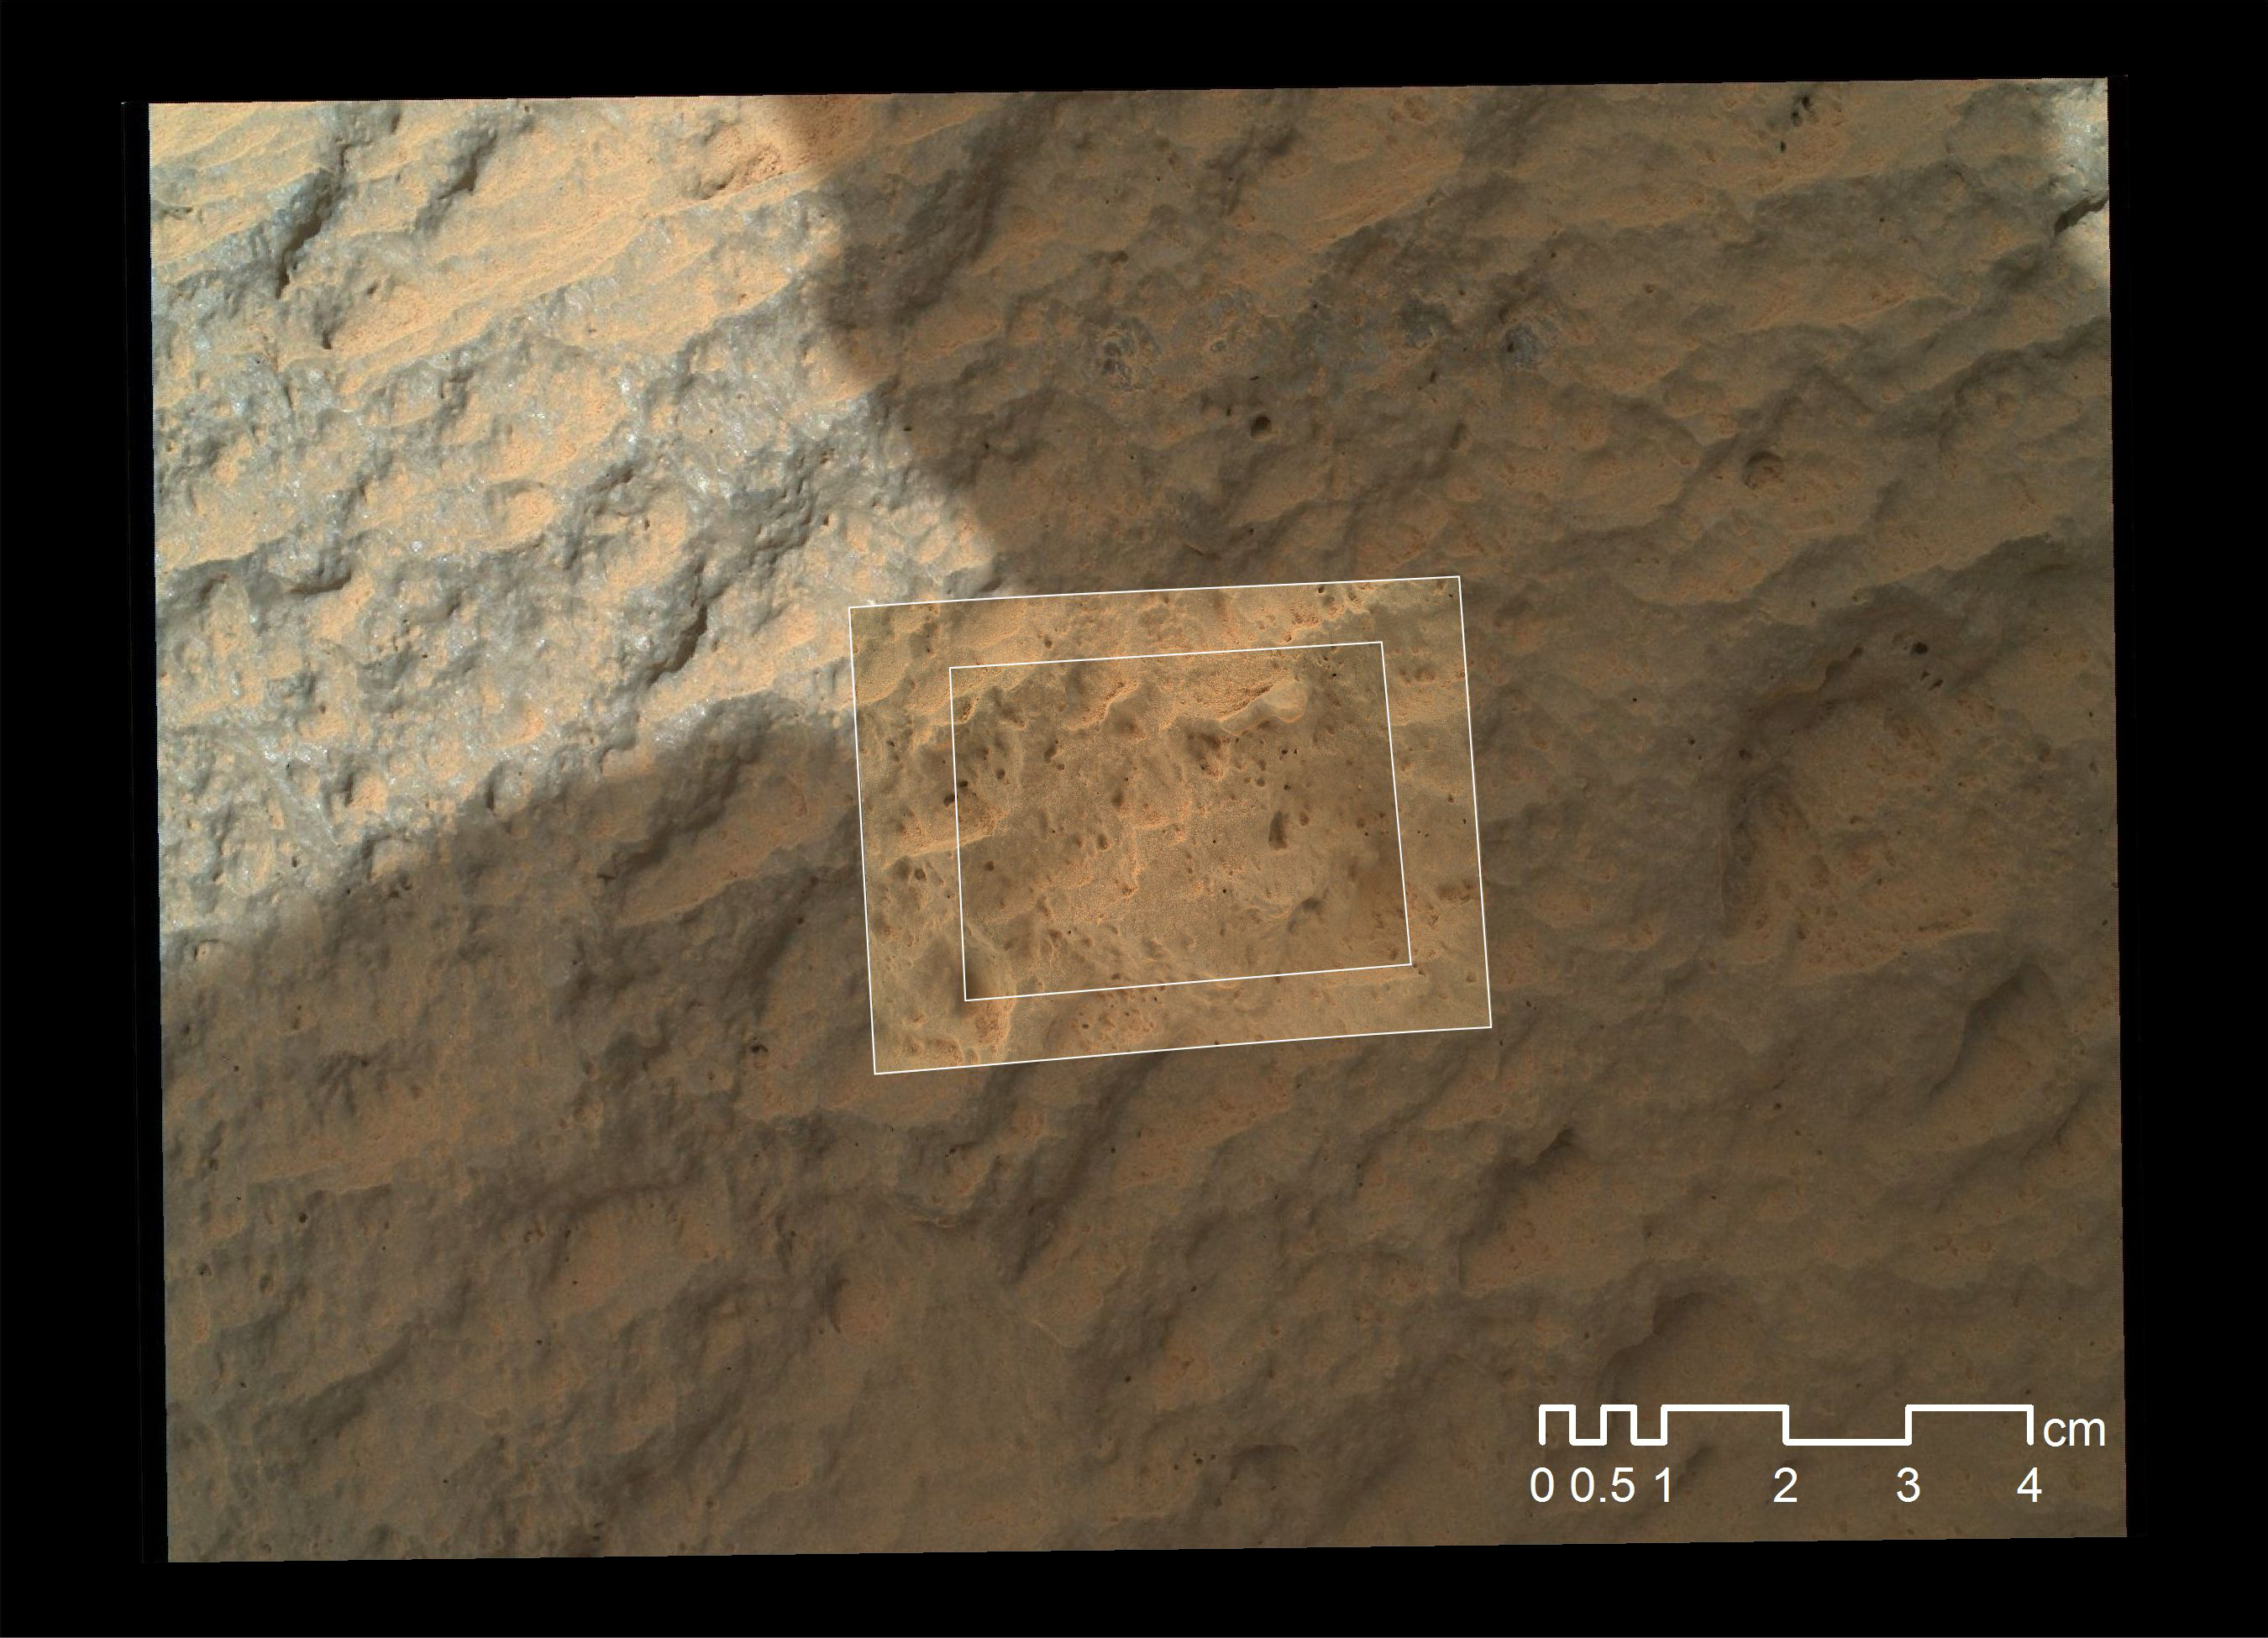

Mars Hand Lens Imager Nested Close-Ups of Rock ‘Jake Matijevic’

This image combines photographs taken by the Mars Hand Lens Imager (MAHLI) at three different distances from the first Martian rock that NASA’s Curiosity rover touched with its arm. The three exposures were taken during the 47th Martian day, or sol, of Curiosity’s work on Mars (Sept. 23, 2012). The team has named the target rock “Jake Matijevic.” The scale bar is 4 centimeters (1.6 inches).

MAHLI imaged Jake Matijevic from distances of about 10 inches, or 25 centimeters (context image); about 2 inches, or 5 centimeters (larger white box); and about 1 inch, or 2.5 centimeters (smaller white box). The series nested into this one image takes advantage of MAHLI’s adjustable focus.

MAHLI reveals that the target rock has a relatively smooth, gray surface with some glinty facets reflecting sunlight and reddish dust collecting in recesses in the rock.

Jake Matijevic is a dark, apparently uniform rock that was selected as a desirable target because it allowed the science team to compare results of the Alpha Particle X-Ray Spectrometer (APXS) instrument and the Chemistry and Camera (ChemCam) instrument, both of which provide information about the chemical elements in a target. APXS, like MAHLI, is on the turret at the end of Curiosity’s robotic arm. It is placed in contact with a rock to take a reading. ChemCam shoots laser pulses at a target from the top of the rover’s mast.

Jake Matijevic was also the first rock target for MAHLI, which was deployed to document the APXS and ChemCam analysis areas.

JPL manages the Mars Science Laboratory/Curiosity for NASA’s Science Mission Directorate in Washington. The rover was designed, developed and assembled at JPL, a division of the California Institute of Technology in Pasadena.

Credit: NASA/JPL-Caltech/MSSS